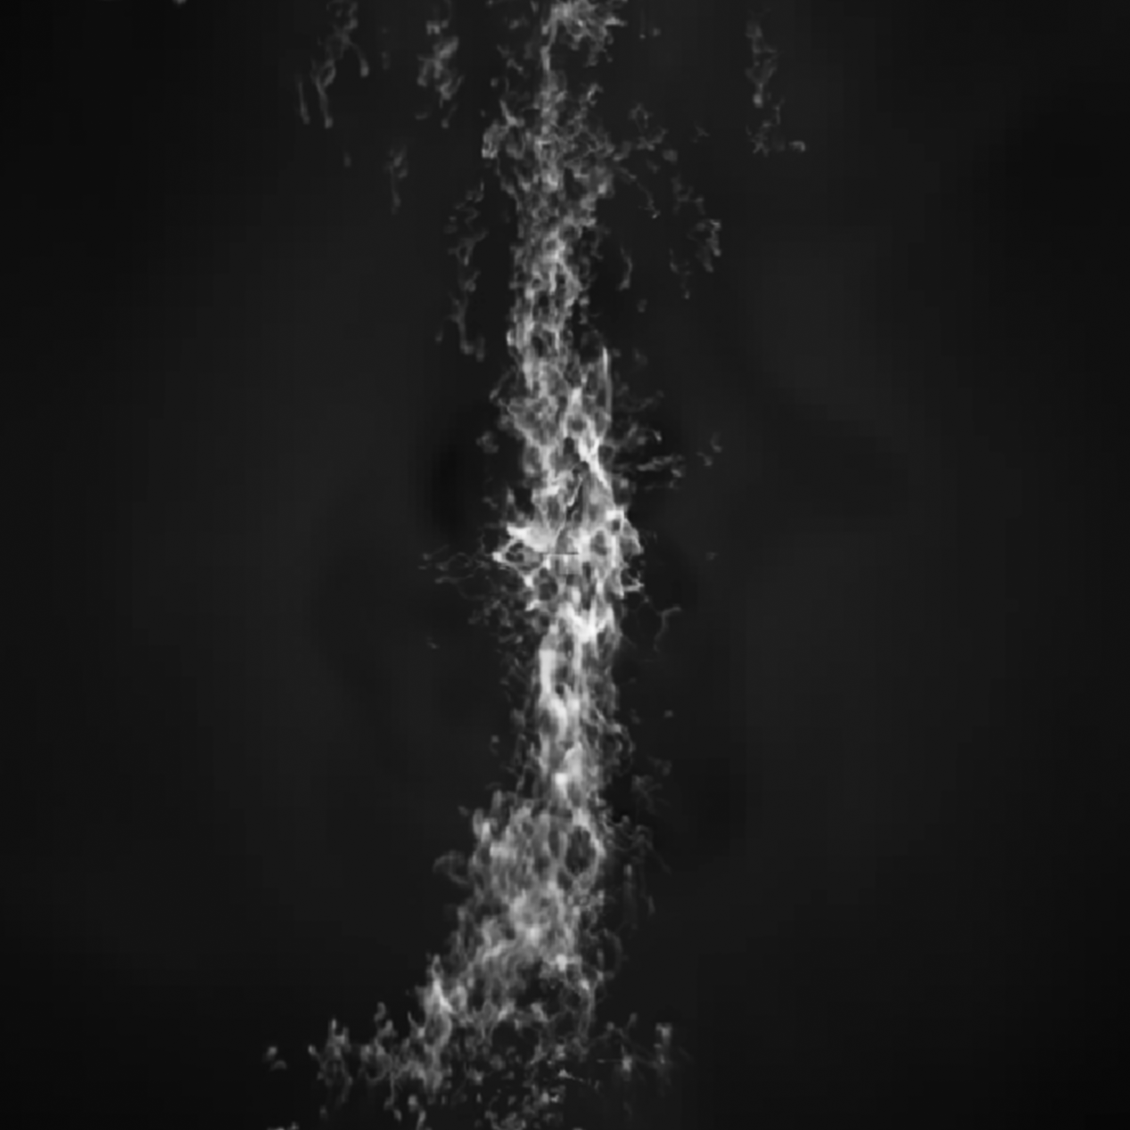

Simulation for Galaxy MACS J1931

Credit: NASA, ESA, M. Donahue (Michigan State University), and Y. Li (University of Michigan)